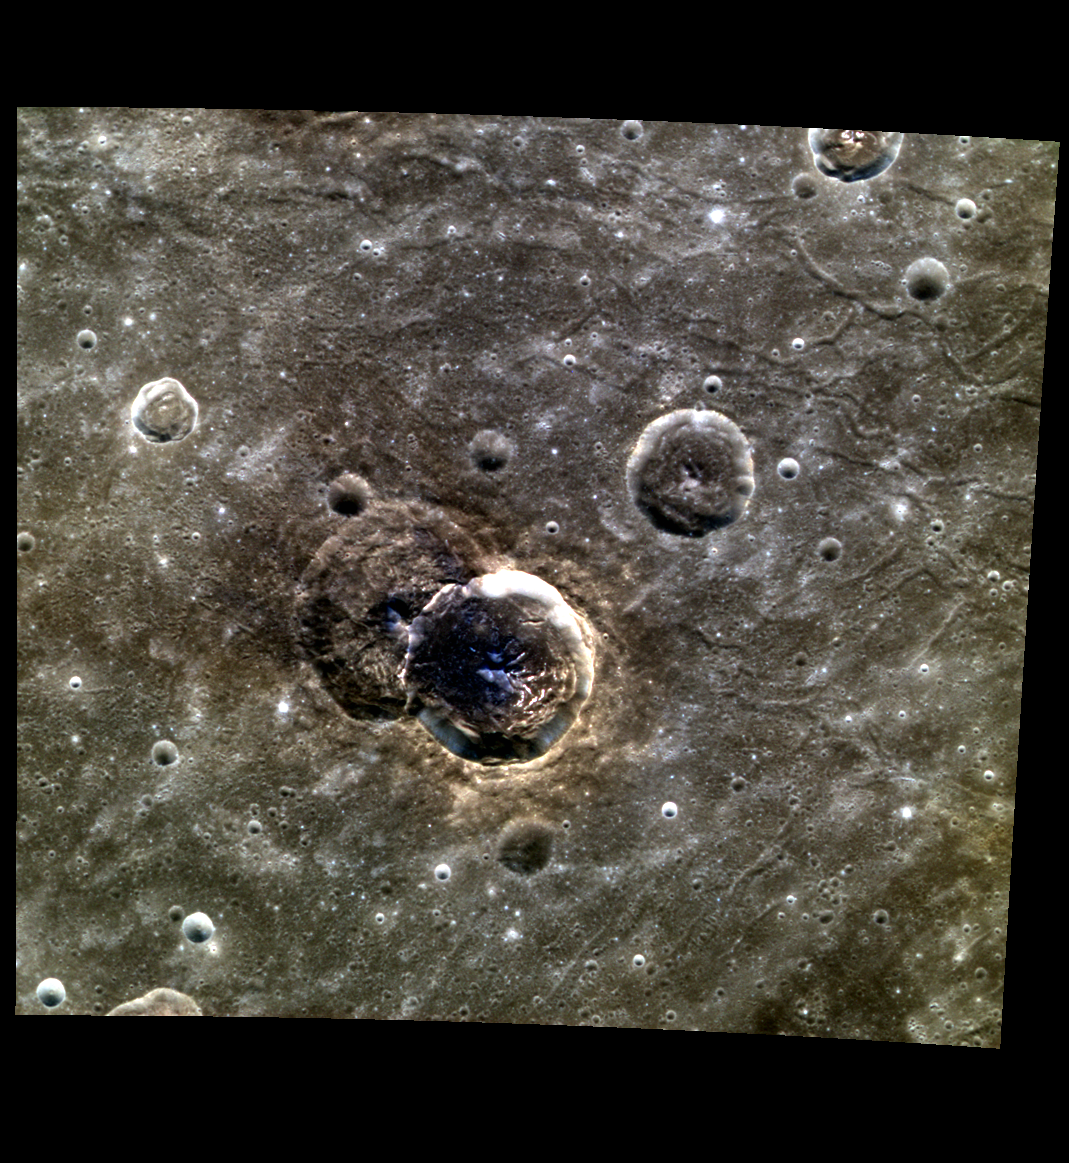

A Light and Dark Duo

Here we have a color view of two unnamed craters in Caloris basin. The false color emphasizes the contrast between the hollows and LRM on the craters’ floors. In the upper right, the many graben and fractures in the Caloris floor material can be seen.

This image was acquired as part of MDIS’s high-resolution 3-color imaging campaign. The 3-color campaign is a major mapping activity in MESSENGER’s extended mission. It complements the 8-color base map (at an average resolution of 1 km/pixel) acquired during MESSENGER’s primary mission by imaging Mercury’s surface in a subset of the color filters at the highest resolution possible. The three narrow-band color filters are centered at wavelengths of 430 nm, 750 nm, and 1000 nm, and image resolutions generally range from 100 to 400 meters/pixel in the northern hemisphere.

Date acquired: June 16, 2012
Image Mission Elapsed Time (MET): 248375300, 248375292, 248375296
Image ID: 2029102, 2029100, 2029101
Instrument: Wide Angle Camera (WAC) of the Mercury Dual Imaging System (MDIS)
WAC filters: 9, 7, 6 (996, 748, 433 nanometers) in red, green, and blue
Center Latitude: 36.79°
Center Longitude: 166.8° E
Resolution: 205 meters/pixel
Scale: The center crater is 40 km (~24 mi.) in diameter
Incidence Angle: 36.7°
Emission Angle: 0.1°
Phase Angle: 36.7°

The MESSENGER spacecraft is the first ever to orbit the planet Mercury, and the spacecraft’s seven scientific instruments and radio science investigation are unraveling the history and evolution of the Solar System’s innermost planet. Visit the Why Mercury? section of this website to learn more about the key science questions that the MESSENGER mission is addressing. During the one-year primary mission, MDIS acquired 88,746 images and extensive other data sets. MESSENGER is now in a year-long extended mission, during which plans call for the acquisition of more than 80,000 additional images to support MESSENGER’s science goals.

These images are from MESSENGER, a NASA Discovery mission to conduct the first orbital study of the innermost planet, Mercury. For information regarding the use of images, see the MESSENGER image use policy.

Credit: NASA/Johns Hopkins University Applied Physics Laboratory/Carnegie Institution of Washington